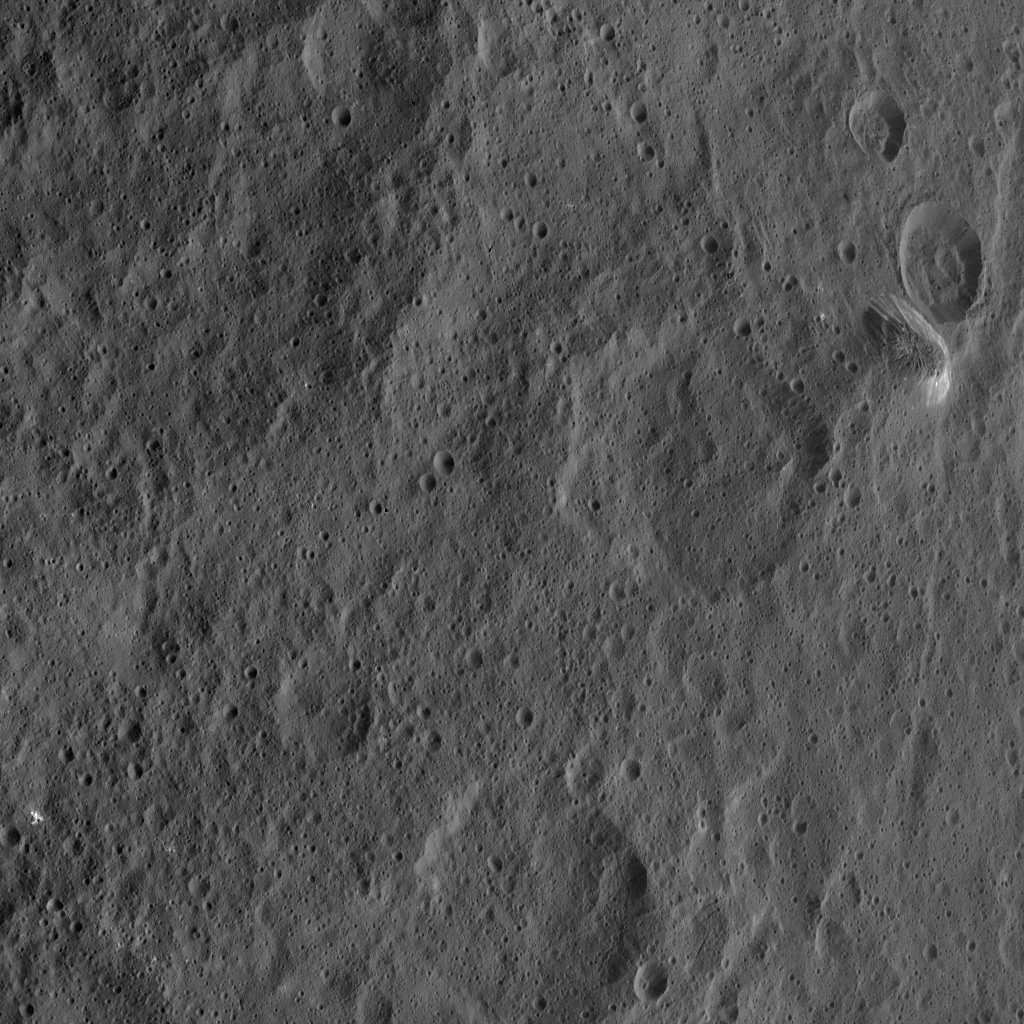

Dawn HAMO Image 67

The tall, cone-shaped mountain Ahuna Mons is seen in this image taken by NASA’s Dawn spacecraft. Ahuna Mons, named for the traditional post-harvest festival of the Sumi tribe of Nagaland in India, is about 4 miles (6 kilometers) tall and 12 miles (20 kilometers) in diameter.

Dawn took this image on Oct. 14, 2015, from an altitude of 915 miles (1,470 kilometers). It has a resolution of 450 feet (140 meters) per pixel.

Dawn’s mission is managed by JPL for NASA’s Science Mission Directorate in Washington. Dawn is a project of the directorate’s Discovery Program, managed by NASA’s Marshall Space Flight Center in Huntsville, Alabama. UCLA is responsible for overall Dawn mission science. Orbital ATK, Inc., in Dulles, Virginia, designed and built the spacecraft. The German Aerospace Center, the Max Planck Institute for Solar System Research, the Italian Space Agency and the Italian National Astrophysical Institute are international partners on the mission team.

Credit: NASA/JPL-Caltech/UCLA/MPS/DLR/IDA